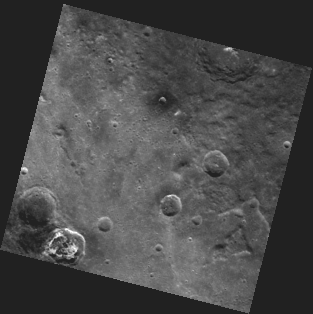

A Choreographer’s Crater

The crater with bright material in the lower left corner of this image is the newly named Balanchine crater. Shown here in spectacular high resolution, Balanchine crater is one of 23 Mercury craters recently assigned names by the IAU. This crater was named for George Balanchine, one of the most famous choreographers of the 20th century and co-founder of the New York City Ballet.

This image was acquired as part of MDIS’s 8-color base map. The 8-color base map is composed of WAC images taken through eight different narrow-band color filters and covers more than 99% of Mercury’s surface with an average resolution of 1 kilometer/pixel. The highest-quality color images are obtained for Mercury’s surface when both the spacecraft and the Sun are overhead, so these images typically are taken with viewing conditions of low incidence and emission angles.

Date acquired: December 22, 2011
Image Mission Elapsed Time (MET): 233051806
Image ID: 1168956
Instrument: Wide Angle Camera (WAC) of the Mercury Dual Imaging System (MDIS)
WAC filter: 9 (996 nanometers)
Center Latitude: 40.36°
Center Longitude: 178.0° E
Resolution: 887 meters/pixel
Scale: Balanchine crater is 36 km (22 miles) in diameter
Incidence Angle: 41.3°
Emission Angle: 0.3°
Phase Angle: 41.0°

The MESSENGER spacecraft is the first ever to orbit the planet Mercury, and the spacecraft’s seven scientific instruments and radio science investigation are unraveling the history and evolution of the Solar System’s innermost planet. Visit the Why Mercury? section of this website to learn more about the key science questions that the MESSENGER mission is addressing. During the one-year primary mission, MDIS acquired 88,746 images and extensive other data sets. MESSENGER is now in a year-long extended mission, during which plans call for the acquisition of more than 80,000 additional images to support MESSENGER’s science goals.

These images are from MESSENGER, a NASA Discovery mission to conduct the first orbital study of the innermost planet, Mercury. For information regarding the use of images, see the MESSENGER image use policy.

Credit: NASA/Johns Hopkins University Applied Physics Laboratory/Carnegie Institution of Washington